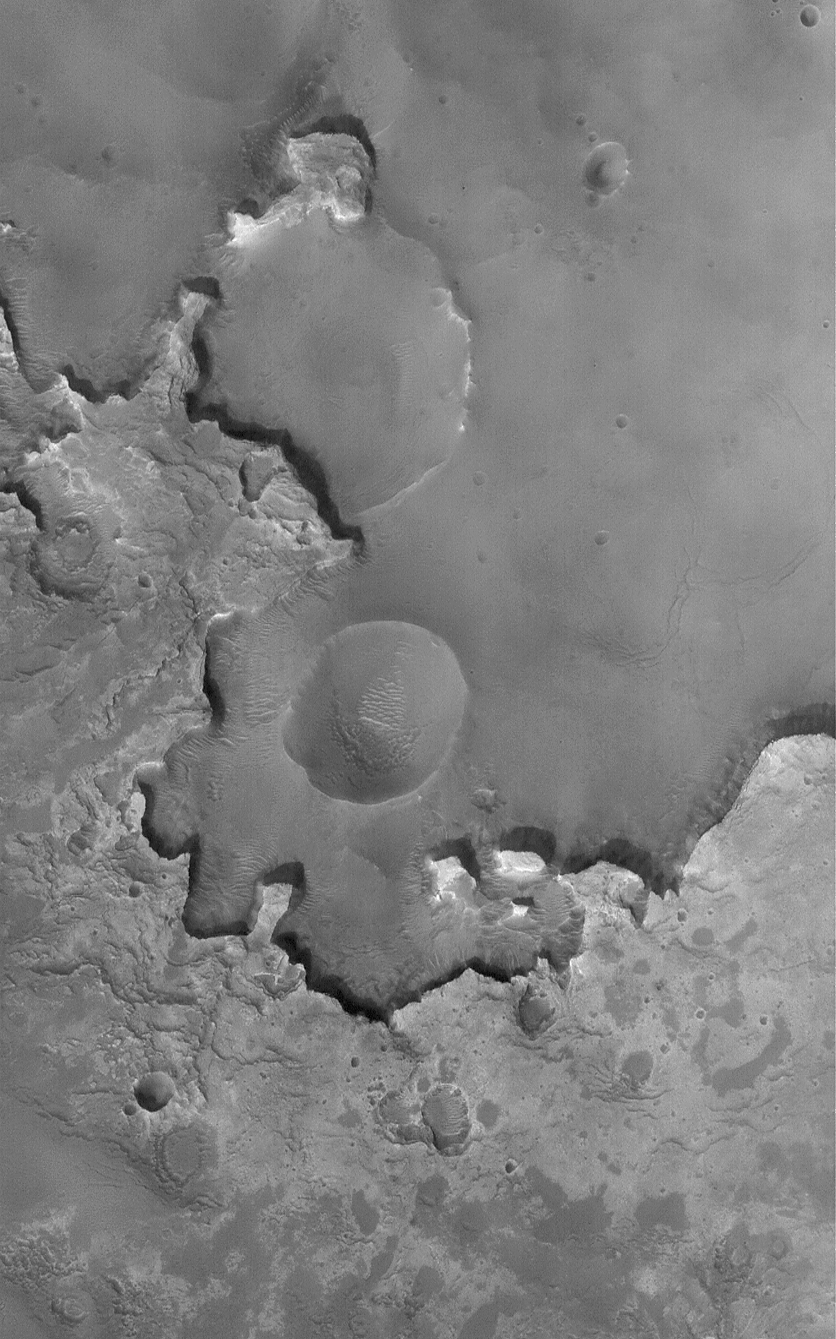

Exhuming Craters in a Crater

12 December 2004
Burial and exhumation of impact craters, and their destruction by erosion, are common and repeated themes all over the surface of Mars. Many craters in western Arabia Terra exhibit light-toned, layered outcrops of ancient sedimentary rock. Like the sedimentary rocks explored further to the south in Meridiani Planum by the Opportunity Mars Exploration Rover (MER-B), these intracrater sedimentary rocks may have been deposited in water. This Mars Global Surveyor (MGS) Mars Orbiter Camera (MOC) image shows an example of light-toned sedimentary rocks outcropping in a crater that is much farther north than most of the similar examples in western Arabia. This one is located near 36.6°N, 1.4°W, and shows several old impact craters in various states of erosion and exhumation from beneath and within the sedimentary rock materials. The image covers an area approximately 3 km (1.9 mi) wide and is illuminated by sunlight from the lower left.

Credit: NASA/JPL/Malin Space Science Systems